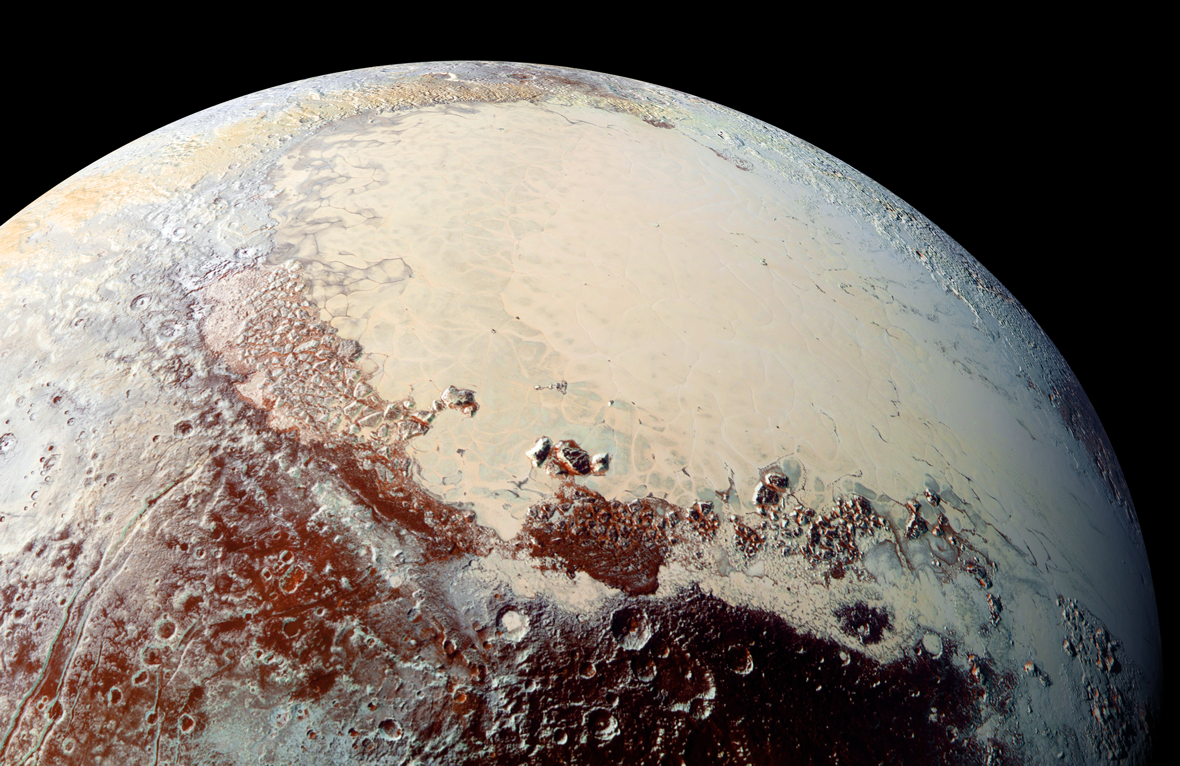

Sputnik Planum, in Color

This high-resolution image captured by NASA’s New Horizons spacecraft combines blue, red and infrared images taken by the Ralph/Multispectral Visual Imaging Camera (MVIC). The bright expanse is the western lobe of the “heart,” informally called Sputnik Planum, which has been found to be rich in nitrogen, carbon monoxide and methane ices.

The Johns Hopkins University Applied Physics Laboratory in Laurel, Maryland, designed, built, and operates the New Horizons spacecraft, and manages the mission for NASA’s Science Mission Directorate. The Southwest Research Institute, based in San Antonio, leads the science team, payload operations and encounter science planning. New Horizons is part of the New Frontiers Program managed by NASA’s Marshall Space Flight Center in Huntsville, Alabama.

Credit: NASA/Johns Hopkins University Applied Physics Laboratory/Southwest Research Institute